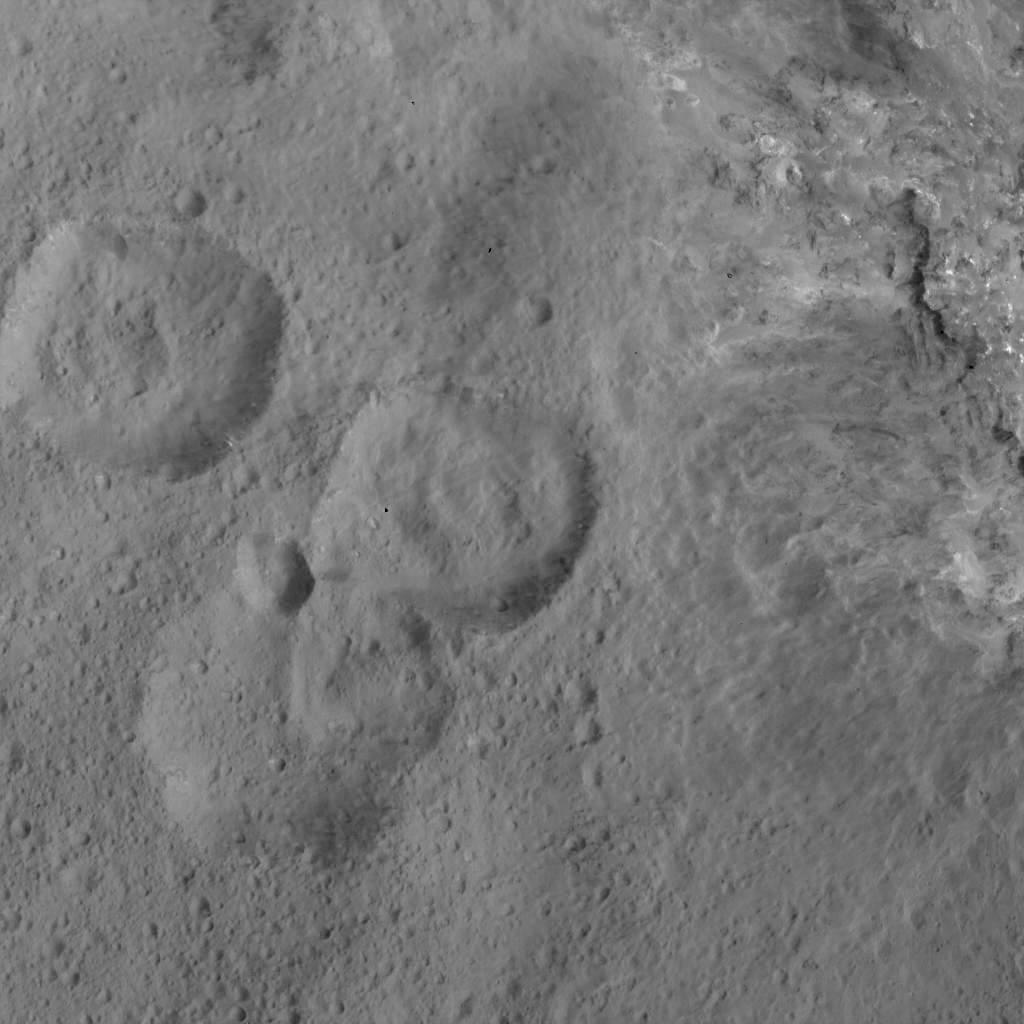

West of Haulani Crater

This image of was obtained by NASA’s Dawn spacecraft on May 30, 2018 from an altitude of about 420 miles (675 kilometers). Ejecta from Haulani Crater can be seen on the right side of the image.

The center of this picture is located at about 2 degrees south in latitude and 6 degrees east in longitude.

Dawn’s mission is managed by JPL for NASA’s Science Mission Directorate in Washington. Dawn is a project of the directorates Discovery Program, managed by NASA’s Marshall Space Flight Center in Huntsville, Alabama. JPL is responsible for overall Dawn mission science. Orbital ATK Inc., in Dulles, Virginia, designed and built the spacecraft. The German Aerospace Center, Max Planck Institute for Solar System Research, Italian Space Agency and Italian National Astrophysical Institute are international partners on the mission team.

Credit: NASA/JPL-Caltech/UCLA/MPS/DLR/IDA